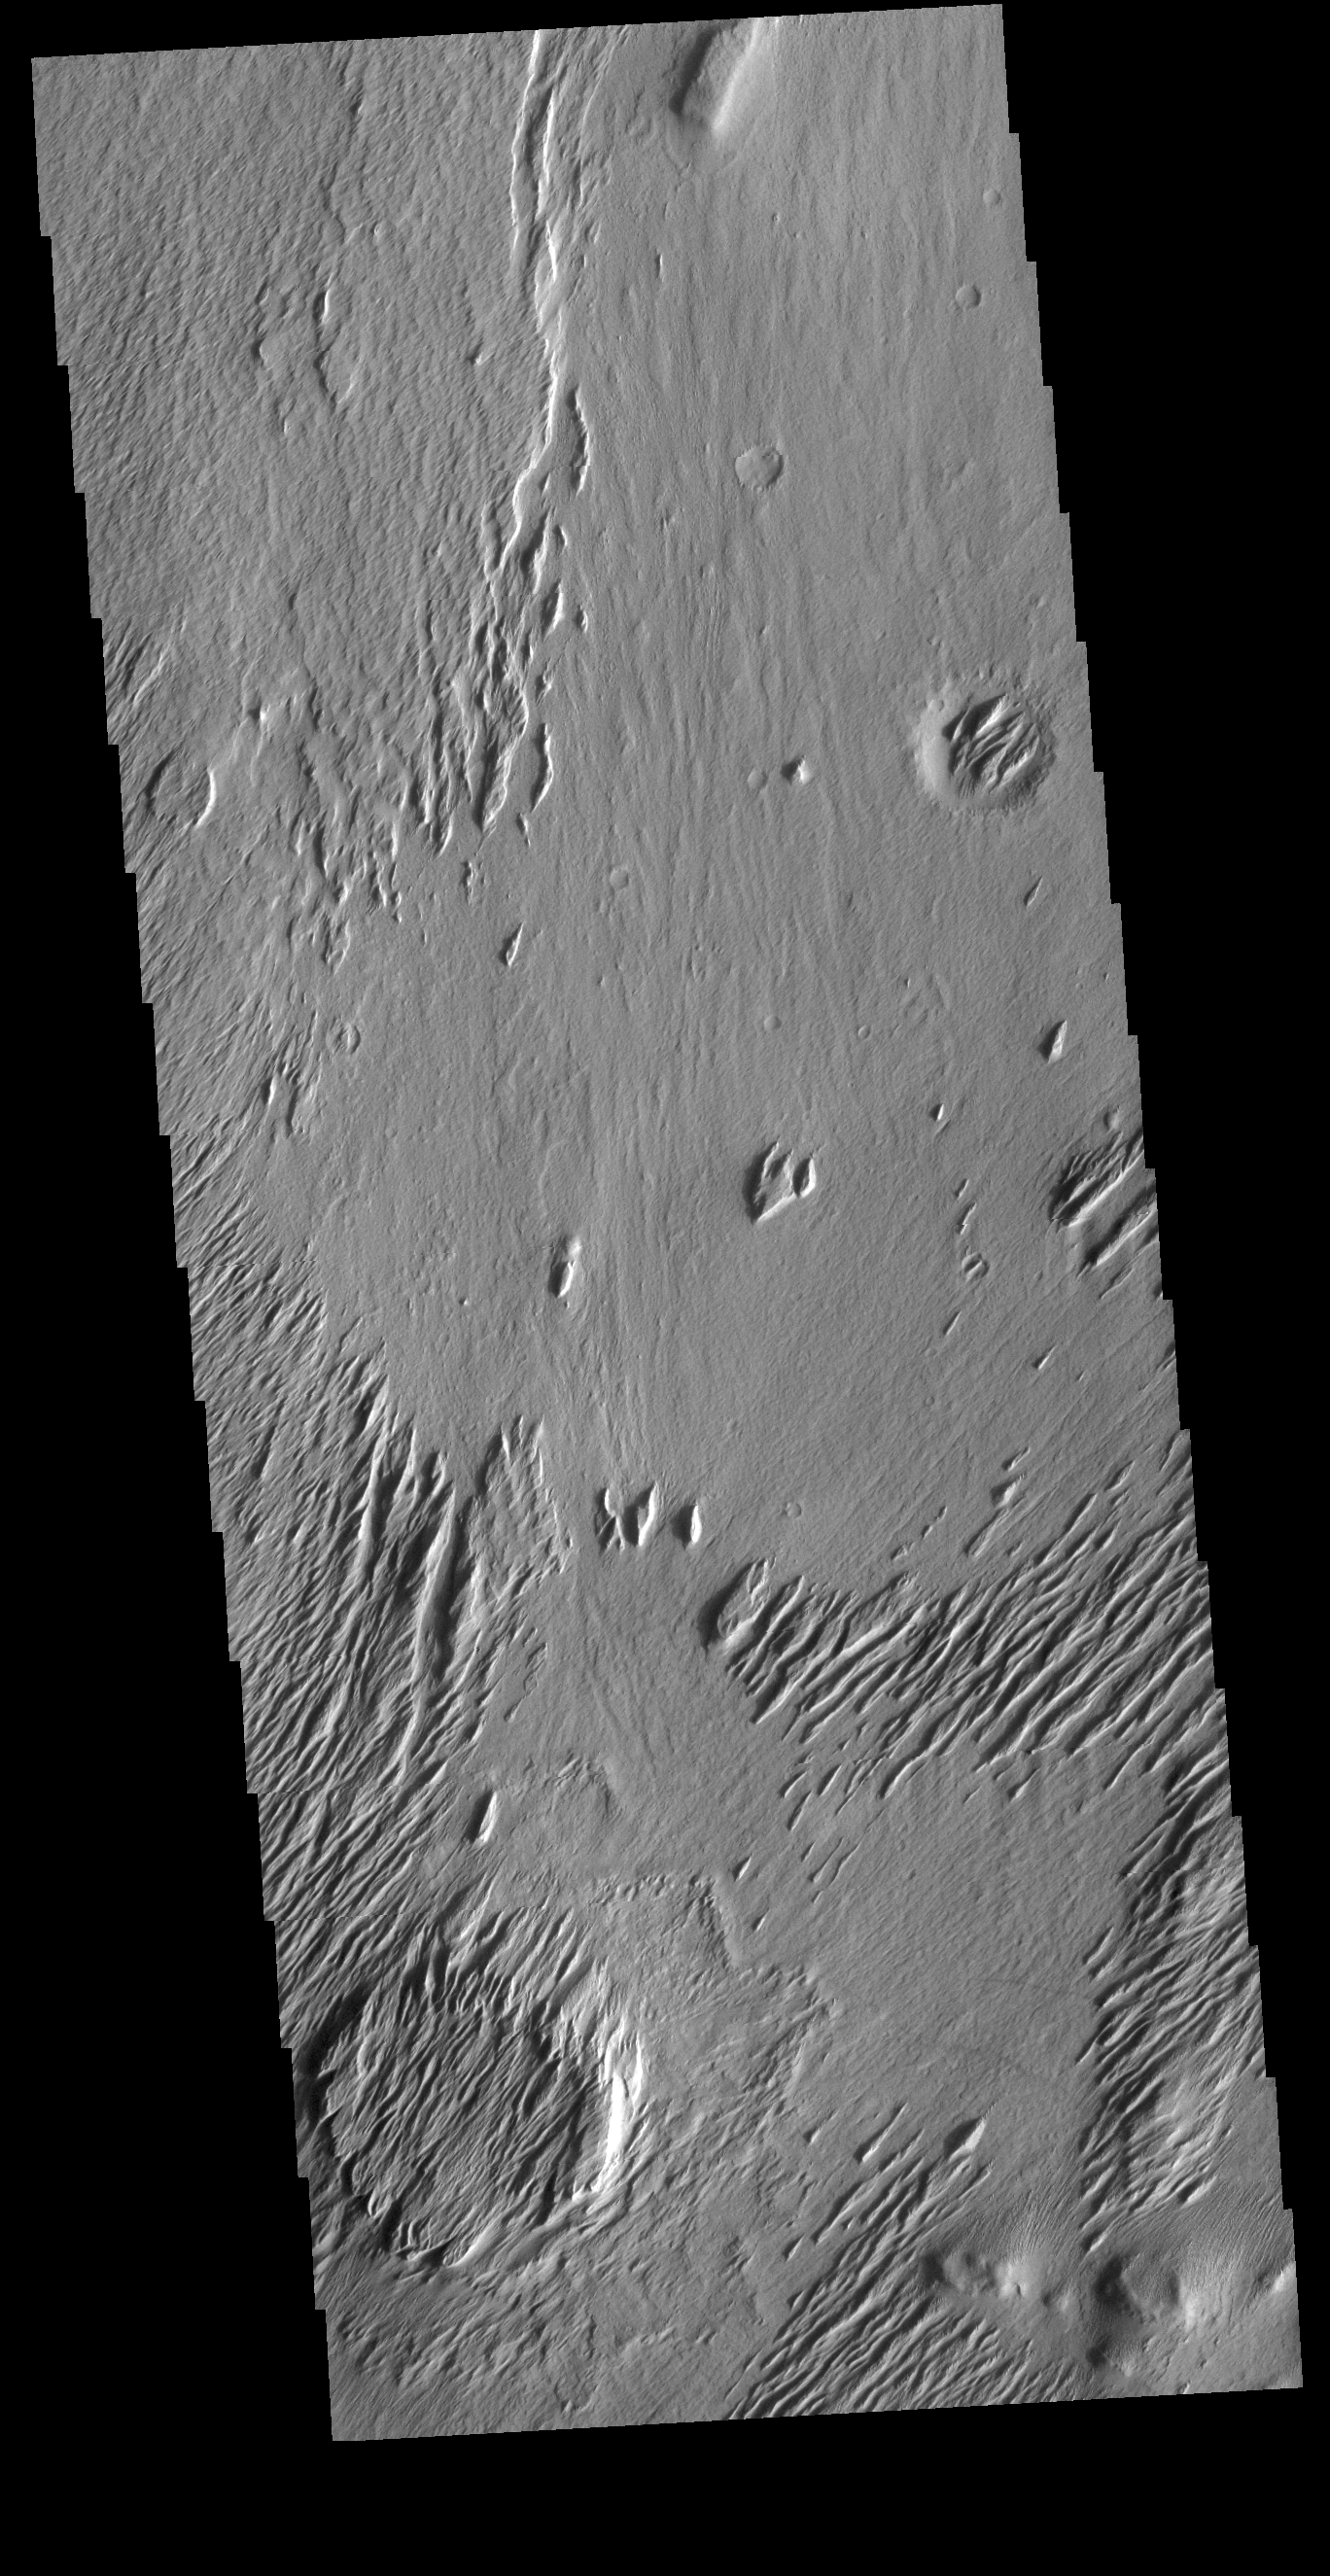

Lucus Planum Yardangs

Today’s VIS image is located on Lucus Planum. The surface in this image has been eroded by the wind to form features called yardangs. Yardangs form in a poorly cemented material where the wind cuts linear valleys, removing some of the material and leaving parallel ridges behind. The direction of the ridge/valley is aligned with the wind direction. The dominant wind direction in this region is along a northeast/southwest trend; however, other wind directions can occur within a localized region. There is a circular feature in the lower left side of the image. This is likely the remains of a crater. Meteor impacts melt the surface and subsurface, creating a harder material then the surrounding surfaces. The remnant of the crater are still visible due to being a more resistant material.

Credit: NASA/JPL-Caltech/ASU